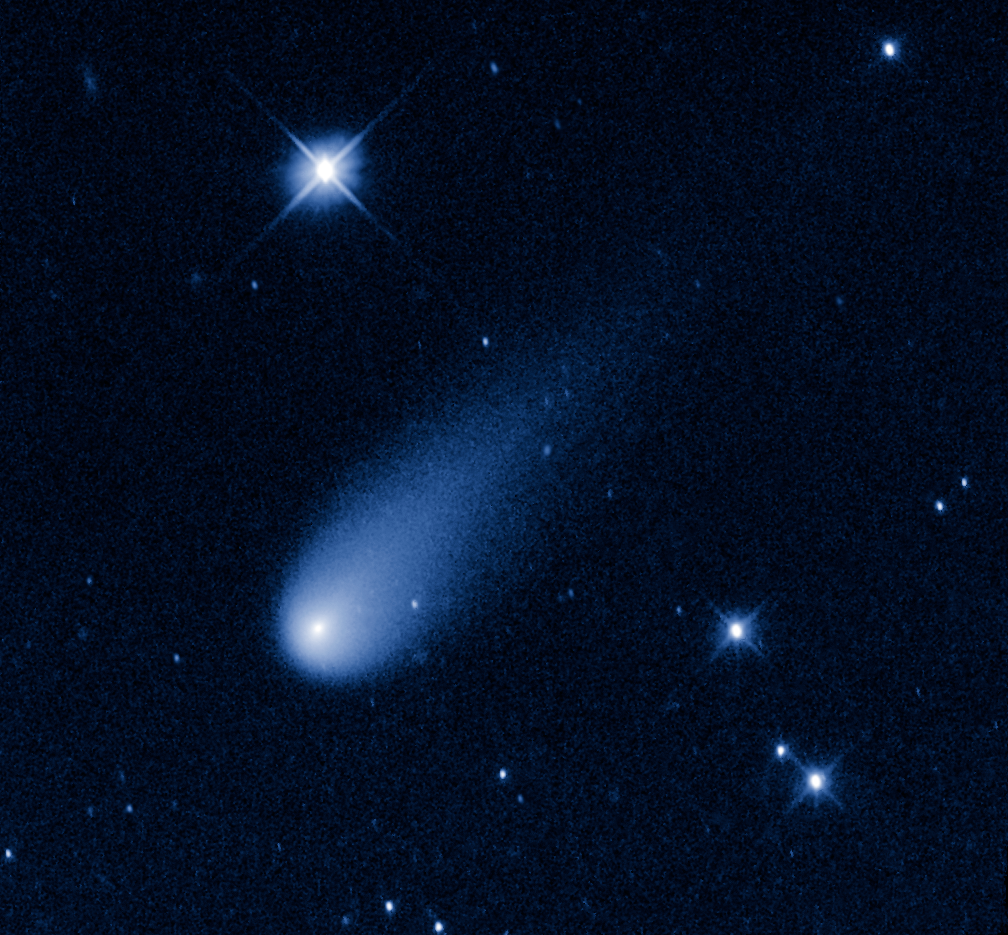

Comet ISON

This July 4th the solar system is showing off some fireworks of its own.

Superficially resembling a skyrocket, Comet ISON is hurtling toward the Sun at a whopping 48,000 miles per hour.

Its swift motion is captured in this time-lapse movie made from a sequence of pictures taken May 8, 2013, by NASA's Hubble Space Telescope. At the time the images were taken, the comet was 403 million miles from Earth, between the orbits of Mars and Jupiter.

The movie shows a sequence of Hubble observations taken over a 43-minute span, compressed into just five seconds. The comet travels 34,000 miles in this brief video, or 7 percent of the distance between Earth and the Moon. The deep-space visitor streaks silently against the background stars.

Unlike a firework, the comet is not combusting, but in fact is pretty cold. Its skyrocket-looking tail is really a streamer of gas and dust bleeding off the icy nucleus, which is surrounded by a bright, star-like-looking coma. The pressure of the solar wind sweeps the material into a tail, like a breeze blowing a windsock.

As the comet warms while it moves closer to the Sun, its rate of sublimation will increase. The comet will get brighter and the tail will grow longer. The comet is predicted to reach naked-eye visibility in November.

The comet is named after the organization that discovered it, the Russia-based International Scientific Optical Network.

This false-color, visible-light image was taken with Hubble's Wide Field Camera 3.

Credit: NASA, ESA, and the Hubble Heritage Team (STScI/AURA)